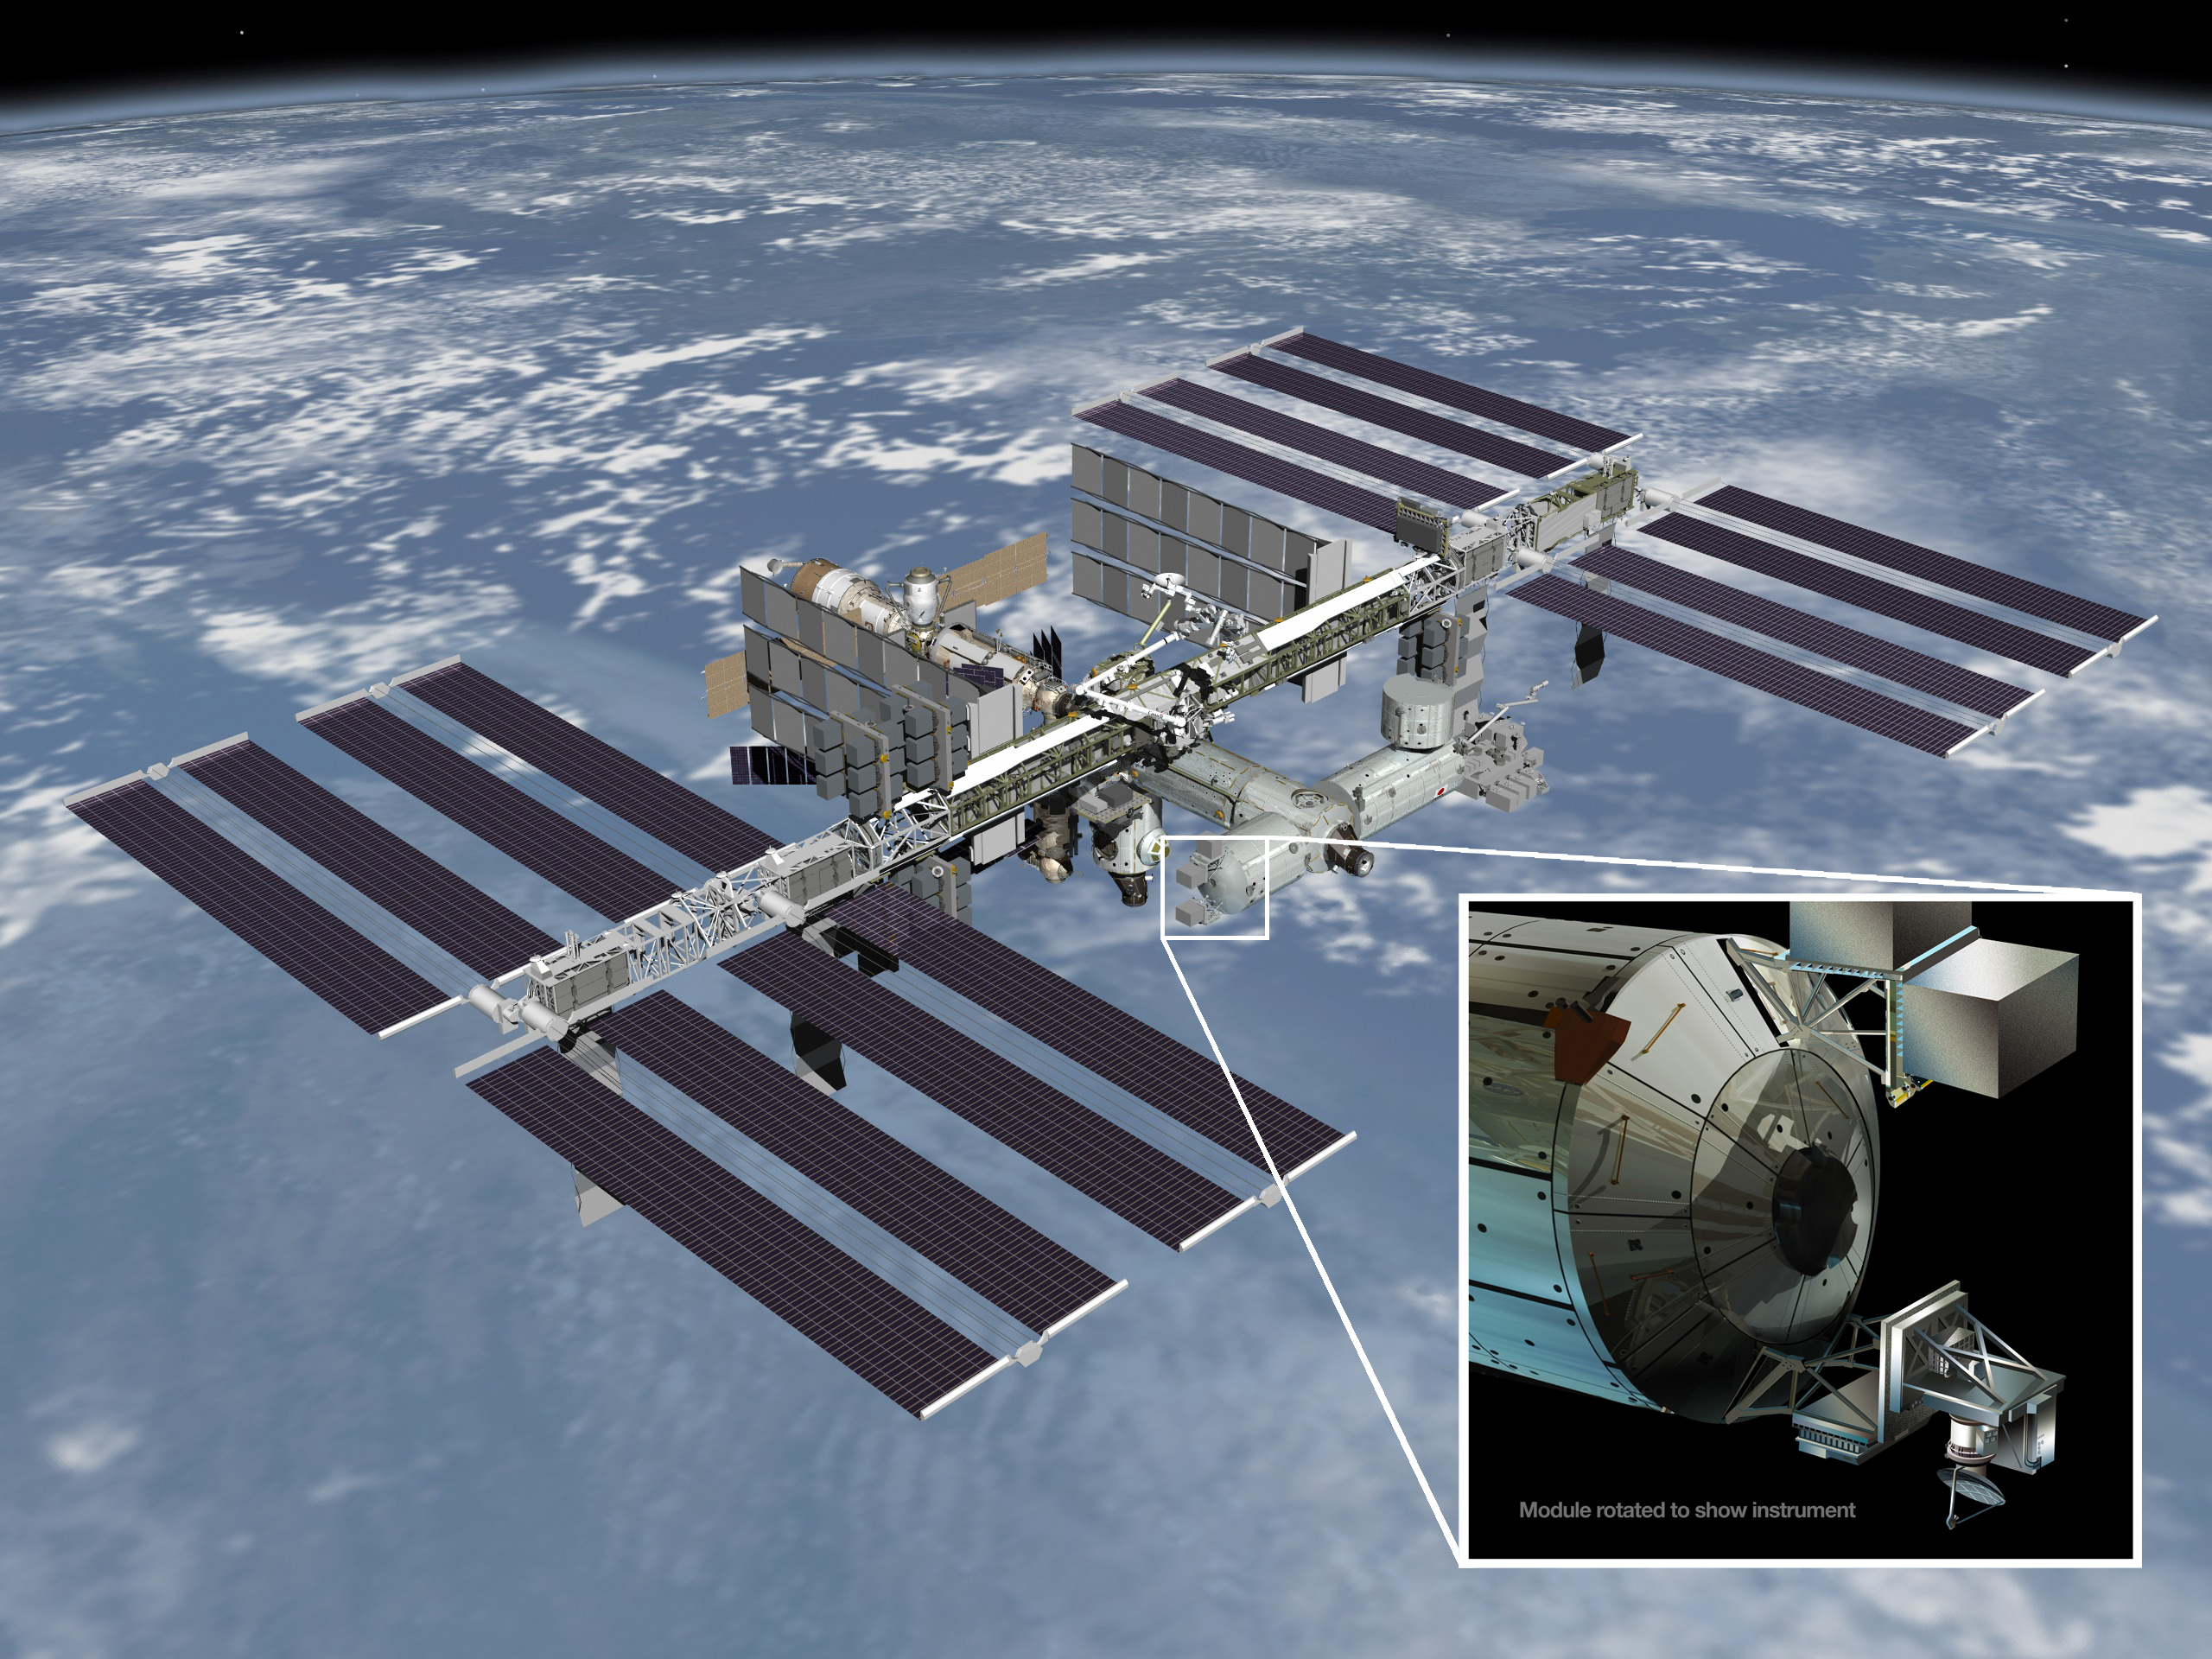

ISS-RapidScat

Artist’s rendering of NASA’s ISS-RapidScat instrument (inset), which will launch to the International Space Station in 2014 to measure ocean surface wind speed and direction and help improve weather forecasts, including hurricane monitoring. It will be installed on the end of the station’s Columbus laboratory.

Credit: NASA/JPL-Caltech/JSC